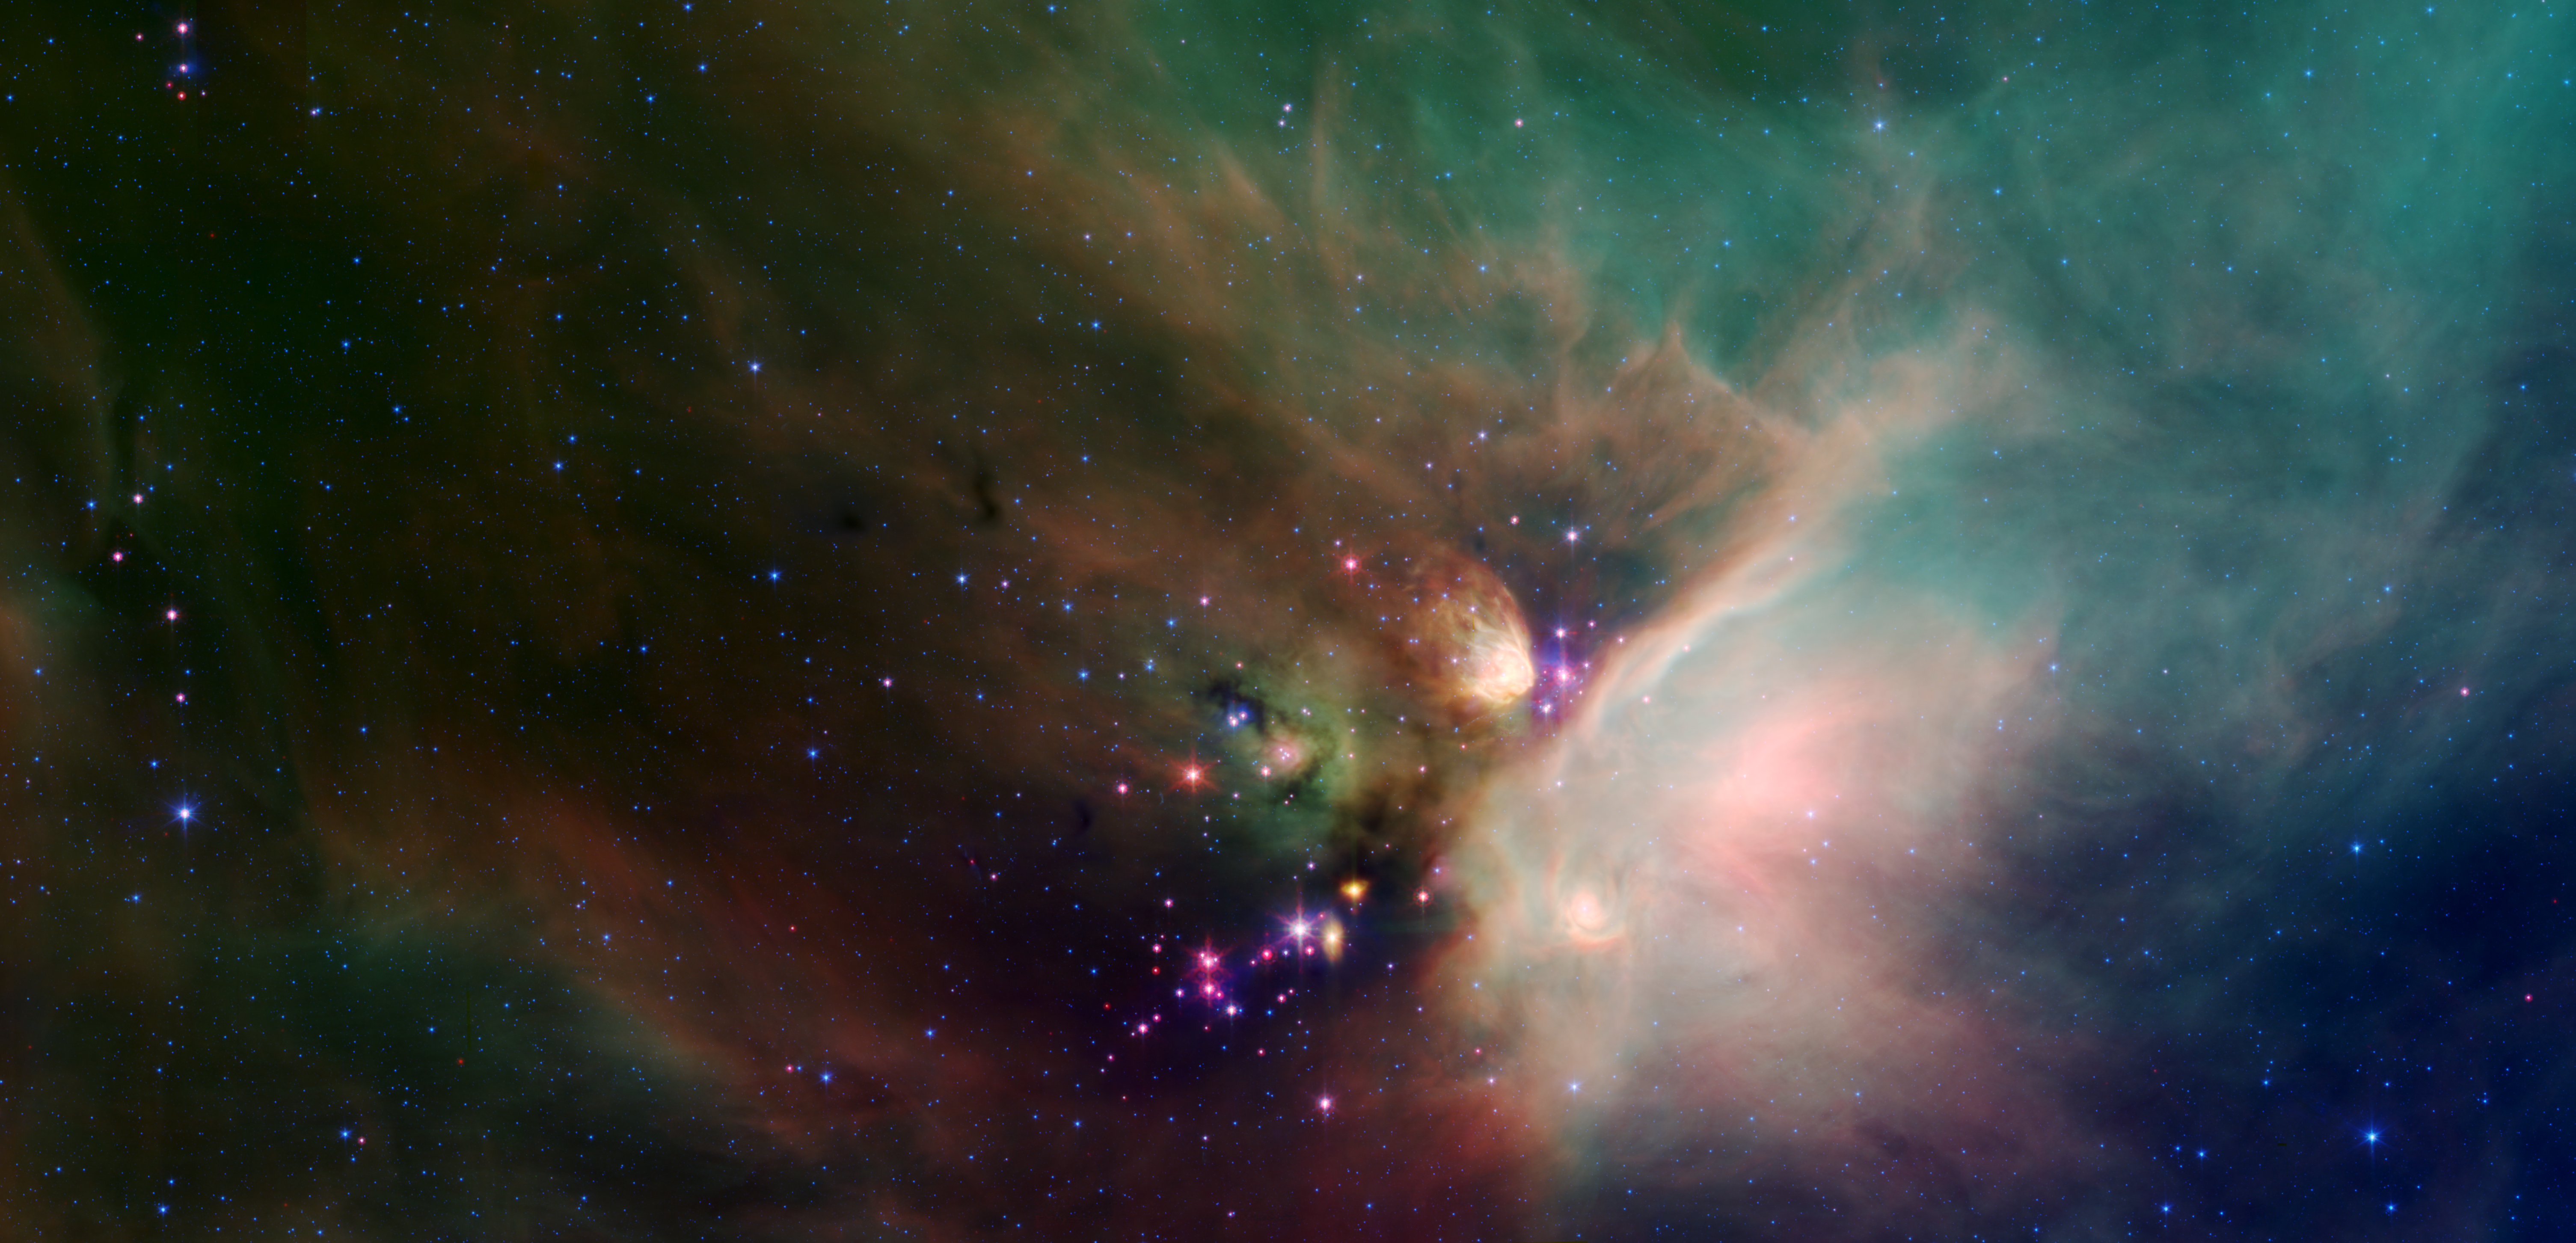

Young Stars in Their Baby Blanket of Dust

Poster Version

Newborn stars peek out from beneath their natal blanket of dust in this dynamic image of the Rho Ophiuchi dark cloud from NASA’s Spitzer Space Telescope. Called “Rho Oph” by astronomers, it’s one of the closest star-forming regions to our own solar system. Located near the constellations Scorpius and Ophiuchus, the nebula is about 407 light years away from Earth.

Rho Oph is a complex made up of a large main cloud of molecular hydrogen, a key molecule allowing new stars to form from cold cosmic gas, with two long streamers trailing off in different directions. Recent studies using the latest X-ray and infrared observations reveal more than 300 young stellar objects within the large central cloud. Their median age is only 300,000 years, very young compared to some of the universe’s oldest stars, which are more than 12 billion years old.

This false-color image of Rho Oph’s main cloud, Lynds 1688, was created with data from Spitzer’s infrared array camera, which has the highest spatial resolution of Spitzer’s three imaging instruments, and its multiband imaging photometer, best for detecting cooler materials. Blue represents 3.6-micron light; green shows light of 8 microns; and red is 24-micron light. The multiple wavelengths reveal different aspects of the dust surrounding and between the embedded stars, yielding information about the stars and their birthplace.

The colors in this image reflect the relative temperatures and evolutionary states of the various stars. The youngest stars are surrounded by dusty disks of gas from which they, and their potential planetary systems, are forming. These young disk systems show up as red in this image. Some of these young stellar objects are surrounded by their own compact nebulae. More evolved stars, which have shed their natal material, are blue.

The extended white nebula in the center right of the image is a region of the cloud which is glowing in infrared light due to the heating of dust by bright young stars near the right edge of the cloud. Fainter multi-hued diffuse emission fills the image. The color of the nebulosity depends on the temperature, composition and size of the dust grains. Most of the stars forming now are concentrated in a filament of cold, dense gas that shows up as a dark cloud in the lower center and left side of the image against the bright background of the warm dust. Although infrared radiation at 24 microns pierces through dust easily, this dark filament is incredibly opaque, appearing dark even at the longest wavelengths in the image.

NASA’s Jet Propulsion Laboratory, Pasadena, Calif., manages the Spitzer Space Telescope mission for NASA’s Science Mission Directorate, Washington. Science operations are conducted at the Spitzer Science Center at the California Institute of Technology, also in Pasadena. Caltech manages JPL for NASA.

Spitzer’s infrared array camera was built by NASA’s Goddard Space Flight Center, Greenbelt, Md. The instrument’s principal investigator is Giovanni Fazio of the Harvard-Smithsonian Center for Astrophysics.

The multiband imaging photometer for Spitzer was built by Ball Aerospace Corporation, Boulder, Colo.; the University of Arizona; and Boeing North American, Canoga Park, Calif. Its principal investigator is George Rieke of the University of Arizona, Tucson.

Credit: NASA/JPL-Caltech/Harvard-Smithsonian CfA